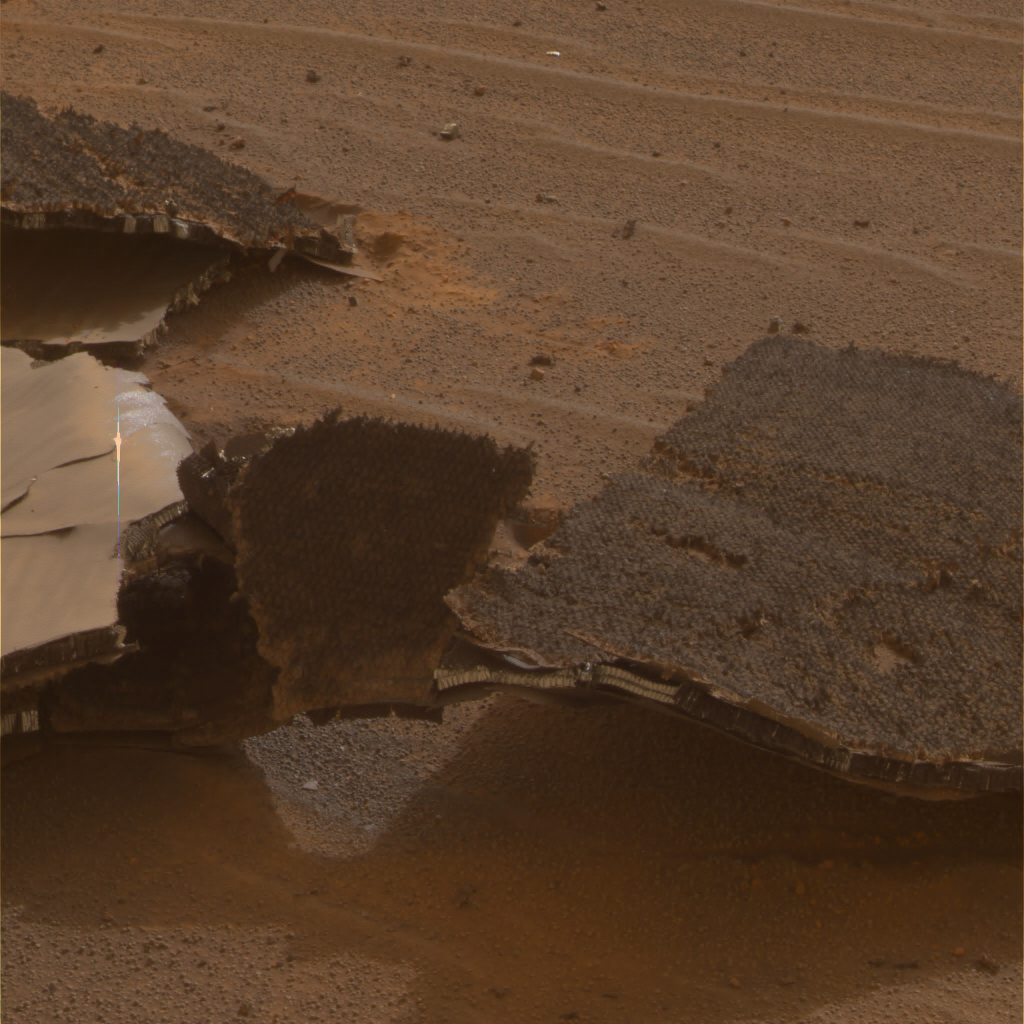

Heat Shield Flank Close Up

This image from NASA’s Mars Exploration Rover Opportunity features an up-close view of the flank piece of the rover’s broken heat shield.

The rover spent 36 sols investigating how the severe heating during entry through the atmosphere affected the heat shield. The most obvious is the fact that the heat shield inverted upon impact. Overall, engineers were interested in evaluating the performance of the heat shield’s thermal protection system.

This is the panormamic camera team’s best current attempt at generating a “true color” view of what this scene would look like if viewed by a human on Mars. It was generated from a mathematical combination of six calibrated, left-eye panoramic camera images acquired around 3:07 p.m. local solar time on Opportunity’s sol 331 (Dec. 28, 2004) using filters ranging in wavelengths from 430 to 750 nanometers.

Credit: NASA/JPL/Cornell